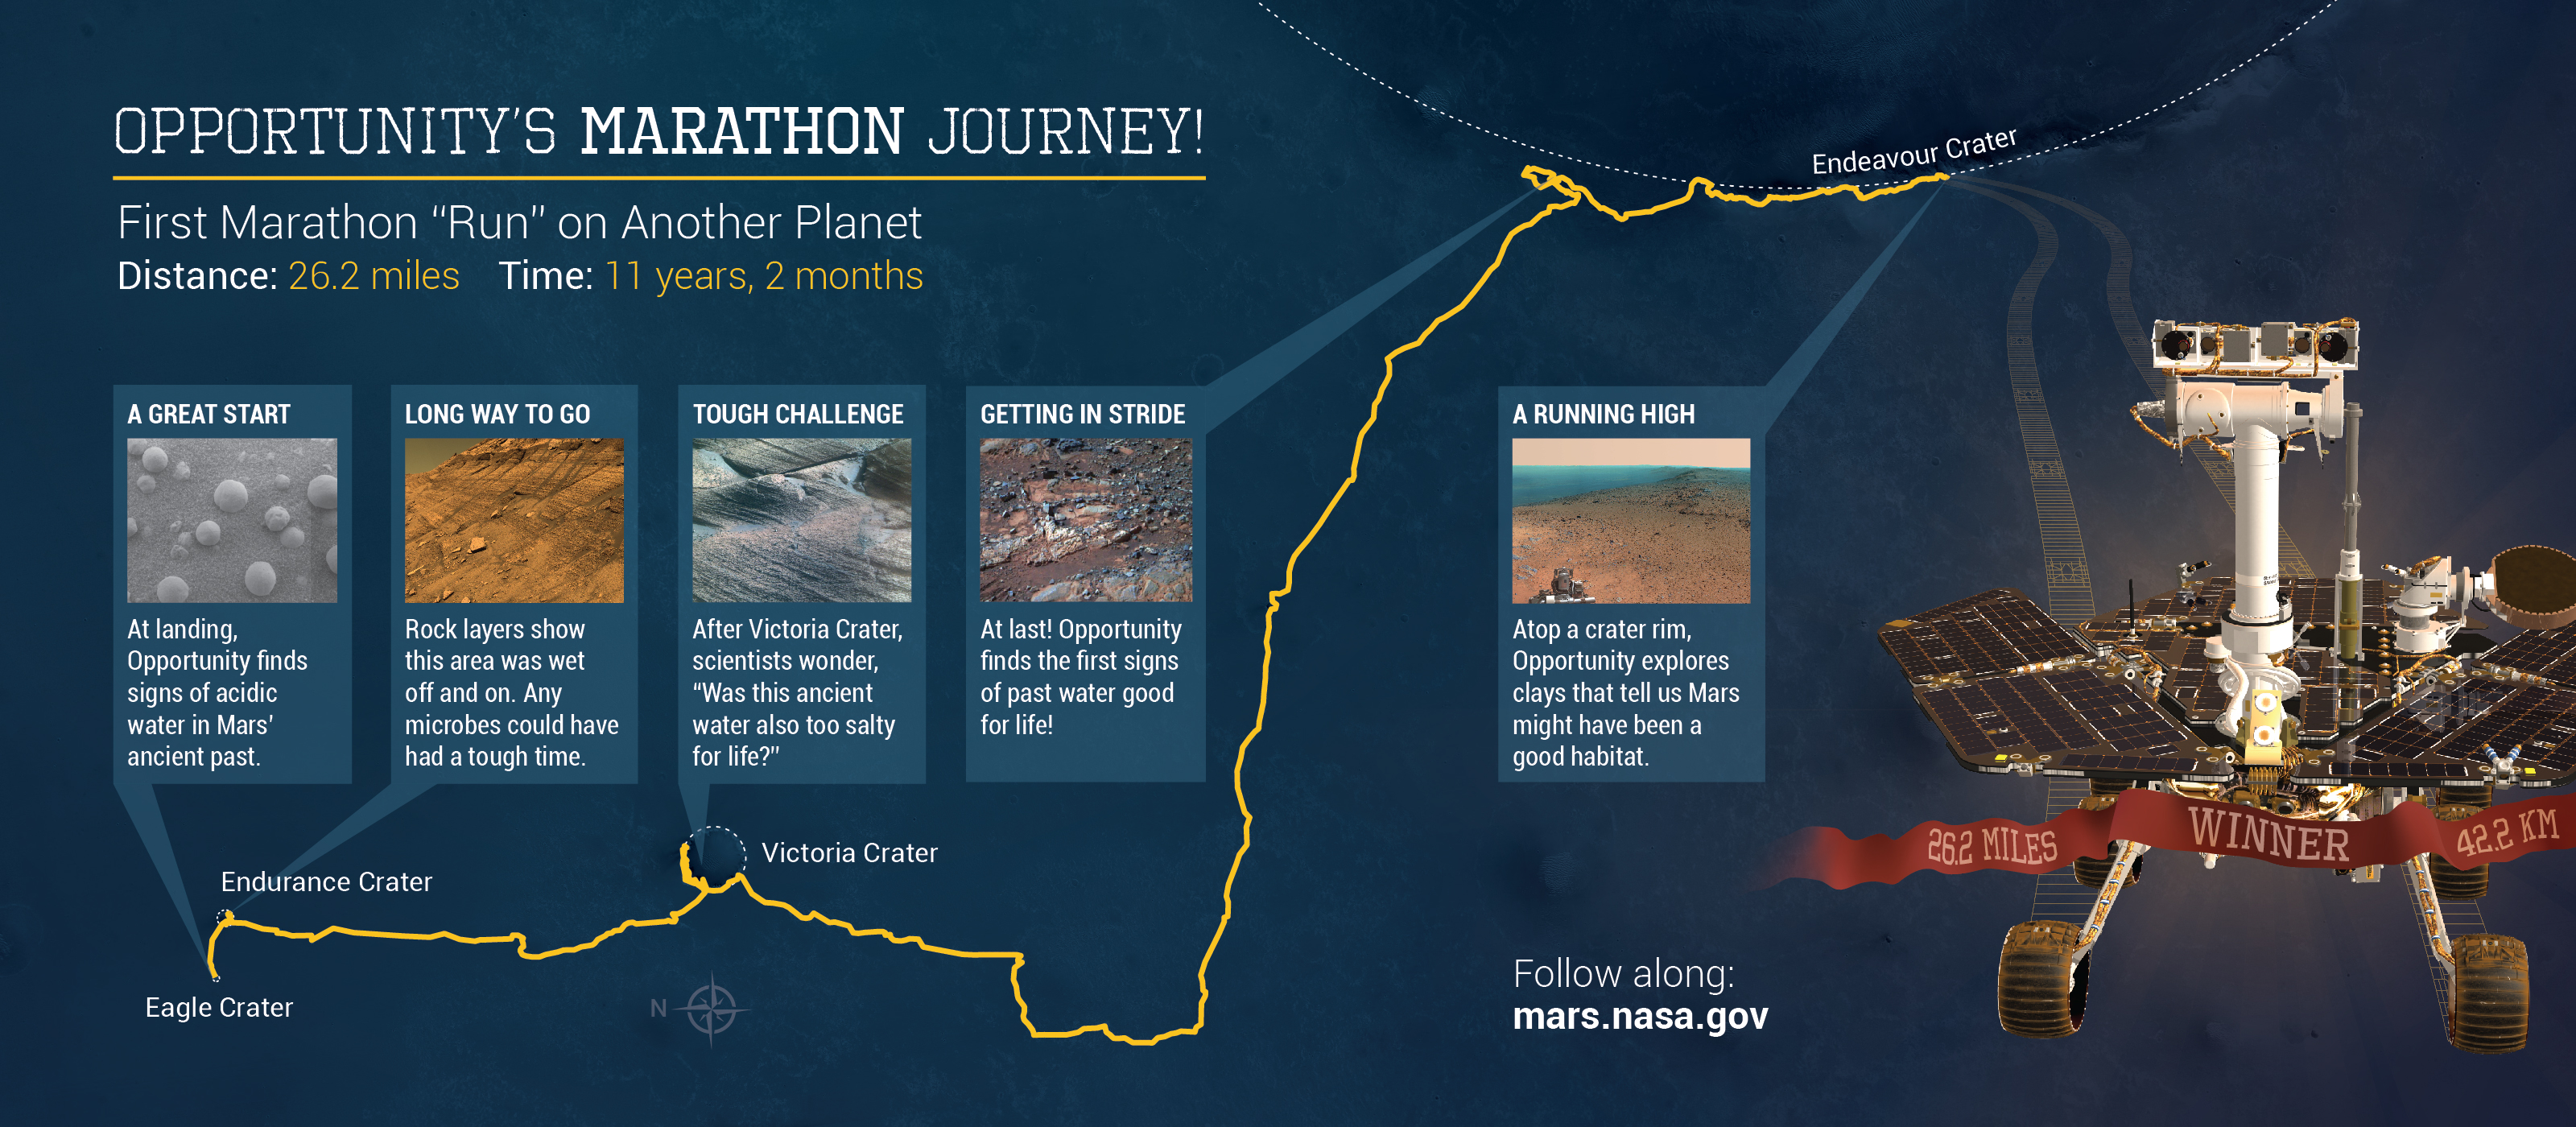

Opportunity’s Marathon Journey

Eleven years and two months after its landing on Mars, the total driving distance of NASA’s Mars Exploration Rover Opportunity surpassed the length of a marathon race: 26.219 miles (42.195 kilometers).

This map shows the southward path driven by Opportunity from late December 2014 until it passed marathon distance on March 24, 2015, during the 3,968th Martian day, or sol, of the rover’s work on Mars. Recent drives bring the vehicle close to a science destination called “Marathon Valley” on the west rim of Endeavour Crater. The rover team is using instruments on Opportunity to study “Spirit of St. Louis Crater” before entry into Marathon Valley.

Opportunity reached the Sol 3881 location near the top of the map on Dec. 24, 2015. A map showing wider context of Opportunity’s route from its January 2004 landing in Eagle Crater to Endeavour Crater is at PIA18404. A view from the Sol 3893 location at the summit of “Cape Tribulation,” taken the following sol, is at PIA19109.

The rover’s traverse shown here has been mapped onto an image from the High Resolution Imaging Science Experiment (HiRISE) camera on NASA’s Mars Reconnaissance Orbiter.

Opportunity completed its three-month prime mission in April 2004 and has continued operations in bonus extended missions. It has found several types of evidence of ancient environments with abundant liquid water. NASA’s Jet Propulsion Laboratory, a division of the California Institute of Technology in Pasadena, built and operates Opportunity and manages the Mars Exploration Rover Project and the Mars Reconnaissance Orbiter Project for the NASA Science Mission Directorate, Washington. The University of Arizona, Tucson, operates HiRISE, which was built by Ball Aerospace & Technologies Corp. of Boulder, Colorado.

JPL manages the Mars Exploration Rover Project for NASA’s Science Mission Directorate in Washington.

Credit: NASA/JPL-Caltech/Univ. of Arizona